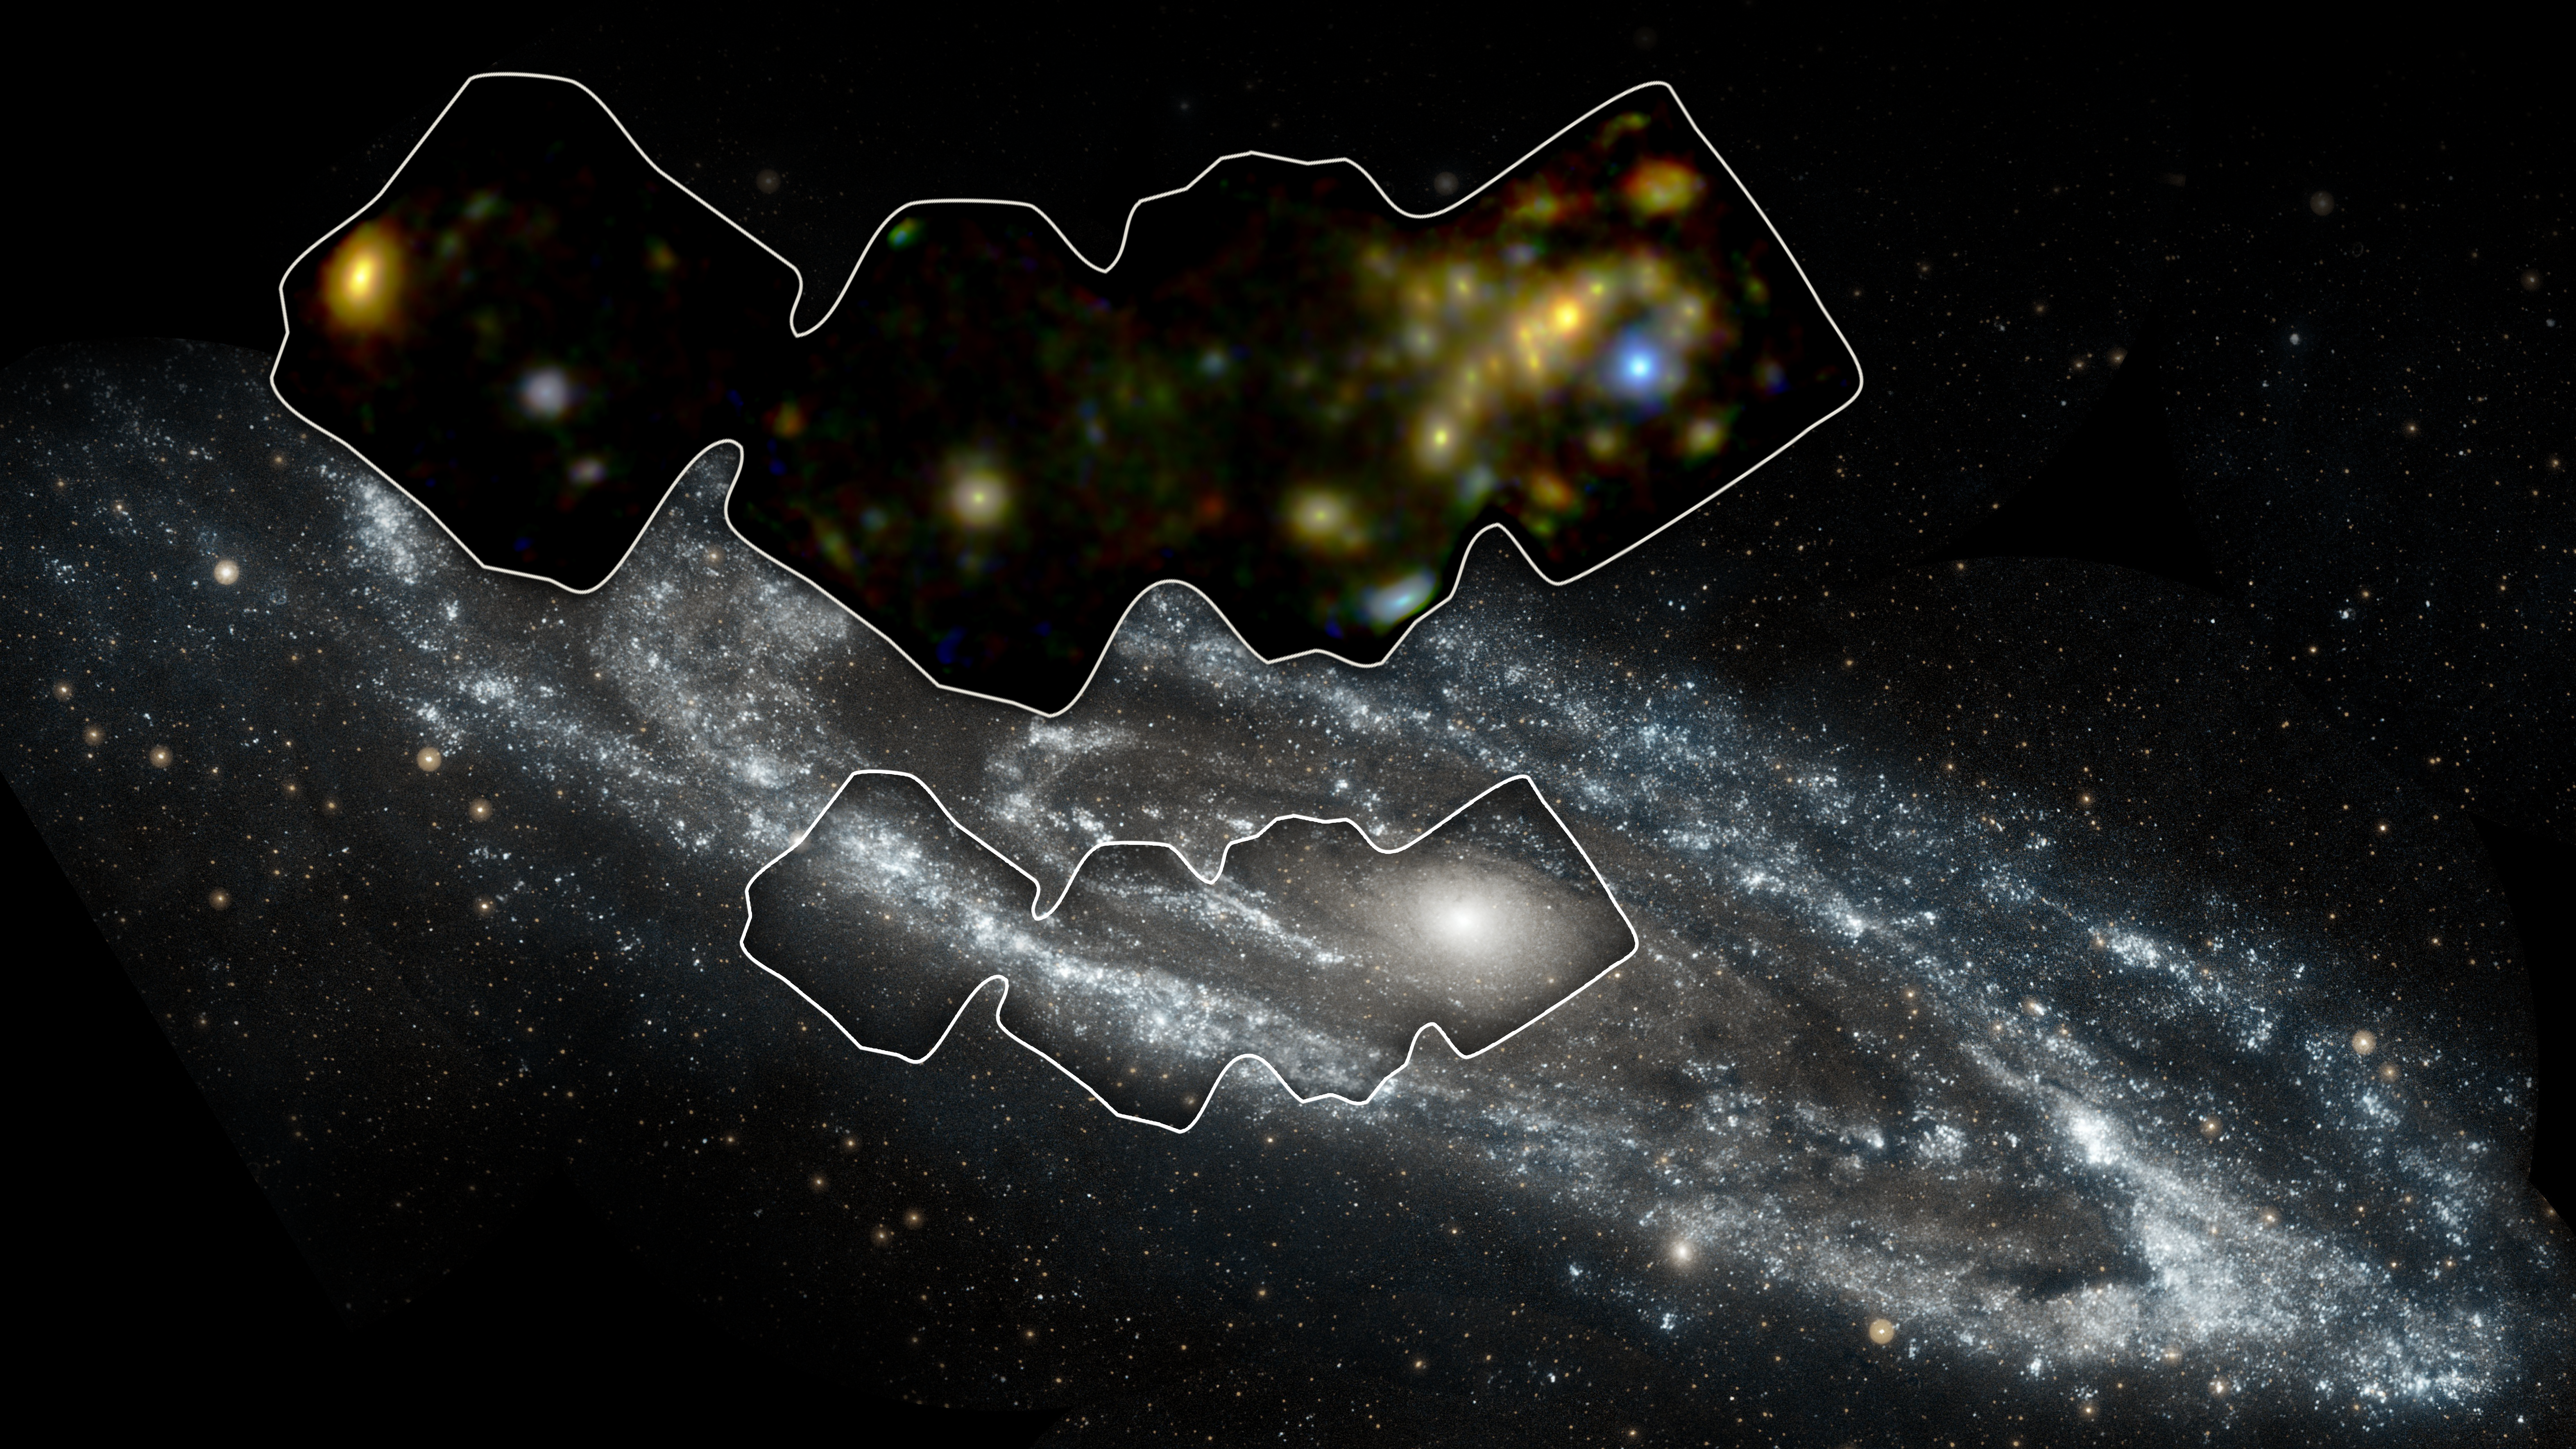

Andromeda in High-Energy X-rays

NASA’s Nuclear Spectroscope Telescope Array, or NuSTAR, has imaged a swath of the Andromeda galaxy — the nearest large galaxy to our own Milky Way galaxy.

NuSTAR’s view (inset) shows high-energy X-rays coming mostly from X-ray binaries, which are pairs of stars in which one “dead” member feeds off its companion. The dead member of the pair is either a black hole or neutron star. NuSTAR can pick up even the faintest of these objects, providing a better understanding of their population, as a whole, in Andromeda. The findings ultimately help astronomers gather clues about similar objects in the very distant universe.

The background image of Andromeda was taken by NASA’s Galaxy Evolution Explorer in ultraviolet light.

Andromeda is a spiral galaxy like our Milky Way but larger in size. It lies 2.5 million light-years away in the Andromeda constellation.

NuSTAR is a Small Explorer mission led by the California Institute of Technology in Pasadena and managed by NASA’s Jet Propulsion Laboratory, also in Pasadena, for NASA’s Science Mission Directorate in Washington. The spacecraft was built by Orbital Sciences Corporation, Dulles, Virginia. Its instrument was built by a consortium including Caltech; JPL; the University of California, Berkeley; Columbia University, New York; NASA’s Goddard Space Flight Center, Greenbelt, Maryland; the Danish Technical University in Denmark; Lawrence Livermore National Laboratory, Livermore, California; ATK Aerospace Systems, Goleta, California, and with support from the Italian Space Agency (ASI) Science Data Center.

NuSTAR’s mission operations center is at UC Berkeley, with the ASI providing its equatorial ground station located at Malindi, Kenya. The mission’s outreach program is based at Sonoma State University, Rohnert Park, California. NASA’s Explorer Program is managed by Goddard. JPL is managed by Caltech for NASA.

Credit: NASA/JPL-Caltech/GSFC